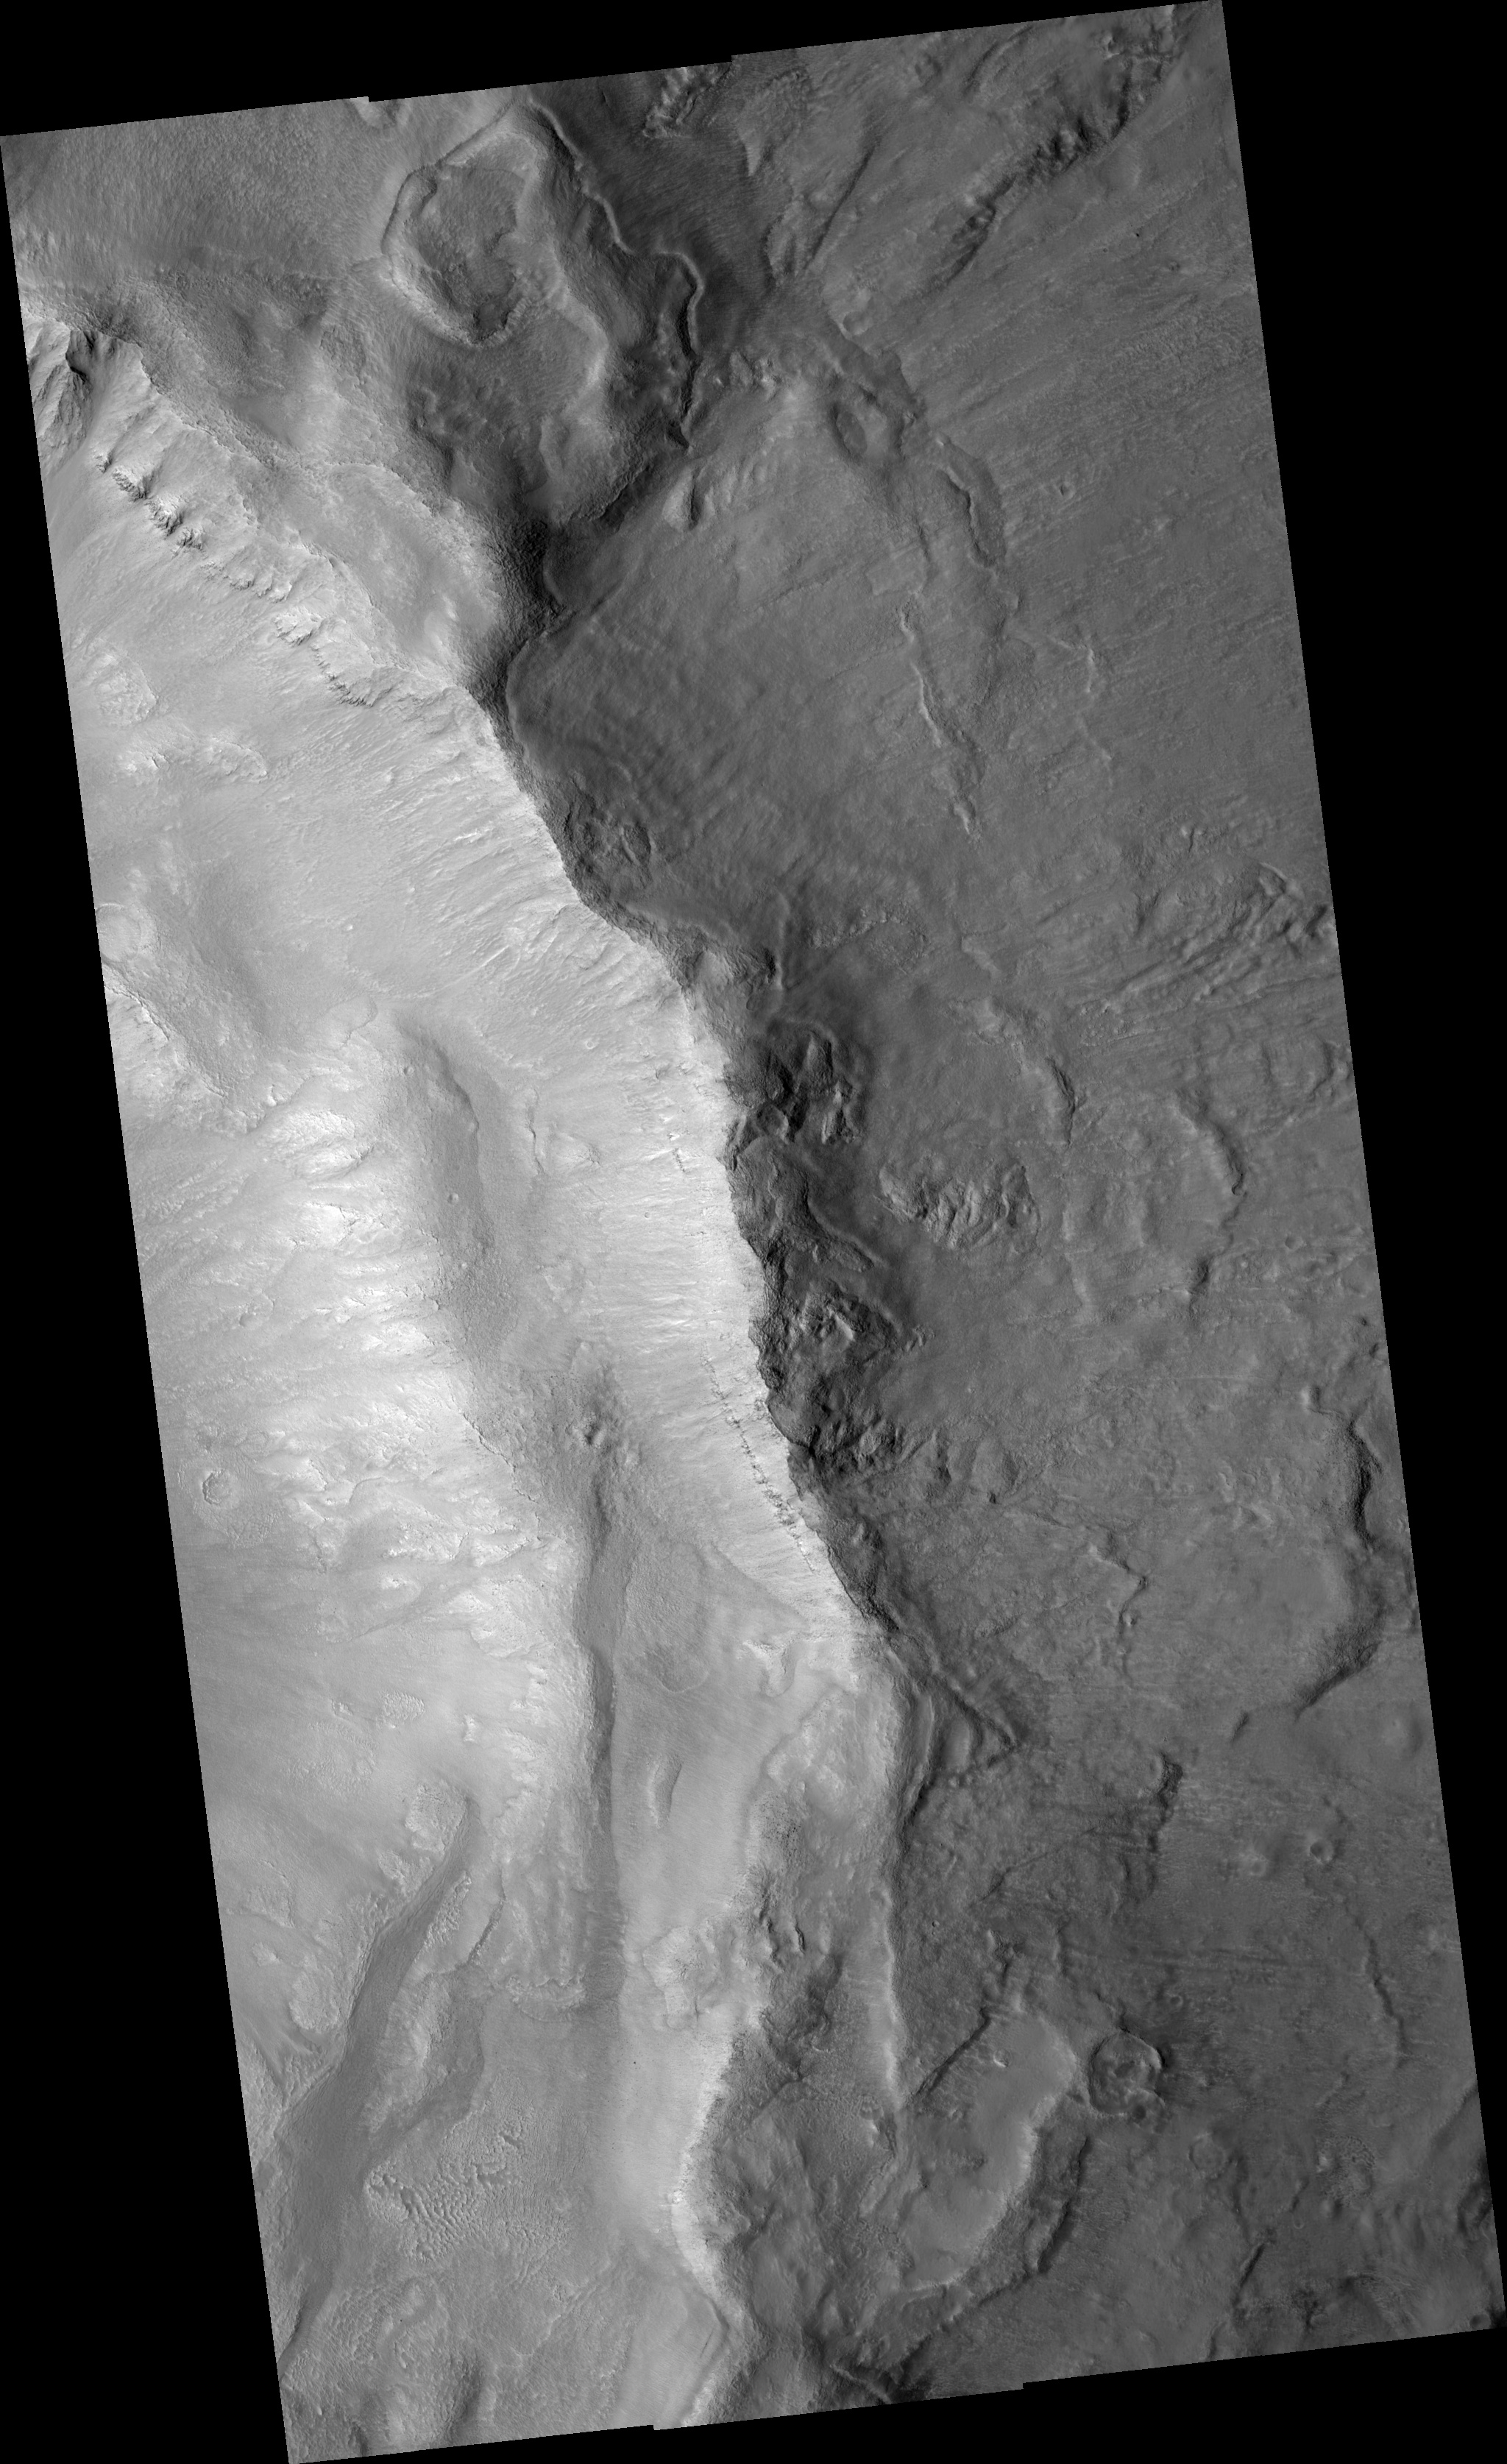

Gullies in Inner Slope of Crater and Exposed Bedrock

Image PSP_001493_2235 was taken by the High Resolution Imaging Science Experiment (HiRISE) camera onboard the Mars Reconnaissance Orbiter spacecraft on November 20, 2006. The complete image is centered at 42.9 degrees latitude, 354.9 degrees East longitude. The range to the target site was 299.9 km (187.5 miles). At this distance the image scale ranges from 30.0 cm/pixel (with 1 x 1 binning) to 60.0 cm/pixel (with 2 x 2 binning). The image shown here has been map-projected to 25 cm/pixel and north is up. The image was taken at a local Mars time of 3:22 PM and the scene is illuminated from the west with a solar incidence angle of 50 degrees, thus the sun was about 40 degrees above the horizon. At a solar longitude of 138.4 degrees, the season on Mars is Northern Summer.

NASA’s Jet Propulsion Laboratory, a division of the California Institute of Technology in Pasadena, manages the Mars Reconnaissance Orbiter for NASA’s Science Mission Directorate, Washington. Lockheed Martin Space Systems, Denver, is the prime contractor for the project and built the spacecraft. The High Resolution Imaging Science Experiment is operated by the University of Arizona, Tucson, and the instrument was built by Ball Aerospace and Technology Corp., Boulder, Colo.

Credit: NASA/JPL/Univ. of Arizona